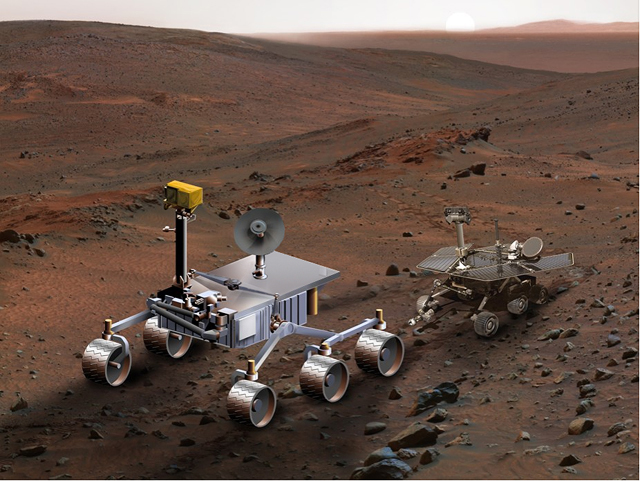

Size Comparison, Mars Science Laboratory and Mars Exploration Rover (Artist’s Concept)

An artist’s concept of NASA’s Mars Science Laboratory (left) serves to compare it with Spirit, one of NASA’s twin Mars Exploration Rovers. Mars Science Laboratory is in development for a launch opportunity in 2011 (previously 2009), a landing on Mars in 2010 and investigation of that planet’s past or present ability to sustain microbial life. The images of Spirit and the more advanced rover are both superimposed by special effects on a scene from Mars’ “Columbia Hills,” photographed by Spirit’s panoramic camera on April 13, 2005, and presented here in false color (see PIA07855).

Credit: NASA/JPL-Caltech